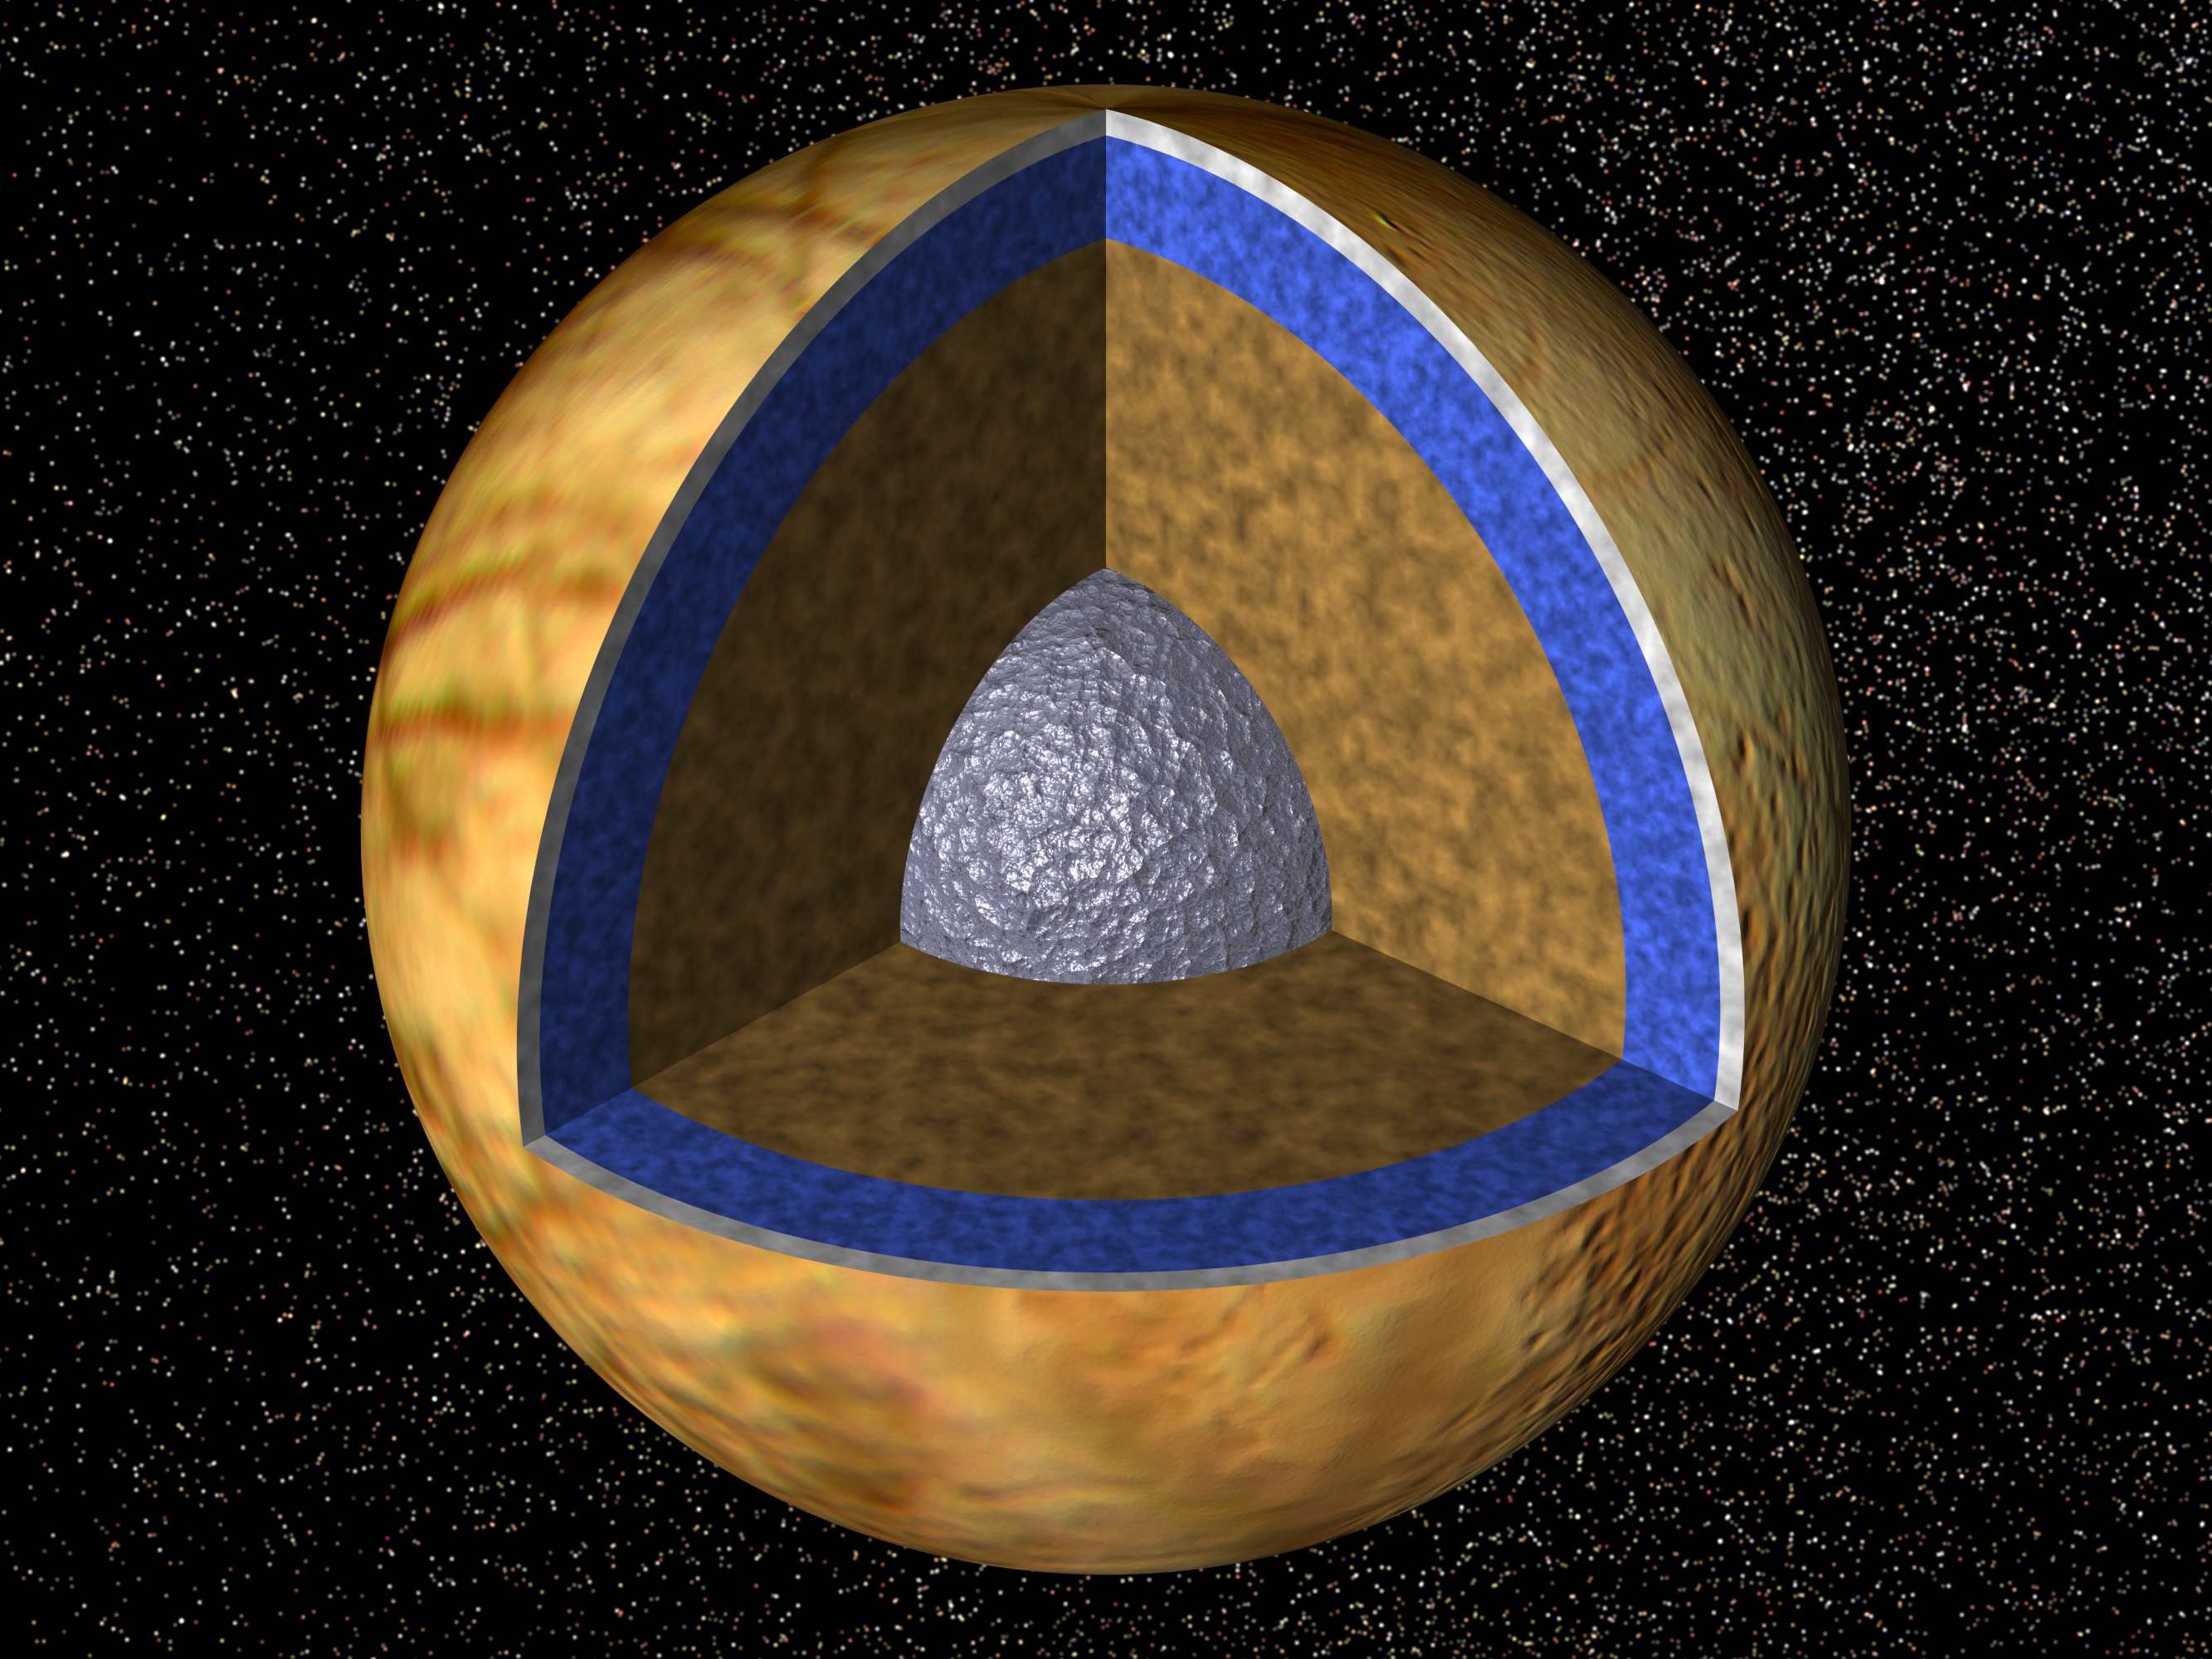

Interior of Europa

Cutaway view of the possible internal structure of Europa The surface of the satellite is a mosaic of images obtained in 1979 by NASA’s Voyager spacecraft. The interior characteristics are inferred from gravity field and magnetic field measurements by NASA’s Galileo spacecraft. Europa’s radius is 1565 km, not too much smaller than our Moon’s radius. Europa has a metallic (iron, nickel) core (shown in gray) drawn to the correct relative size. The core is surrounded by a rock shell (shown in brown). The rock layer of Europa (drawn to correct relative scale) is in turn surrounded by a shell of water in ice or liquid form (shown in blue and white and drawn to the correct relative scale). The surface layer of Europa is shown as white to indicate that it may differ from the underlying layers. Galileo images of Europa suggest that a liquid water ocean might now underlie a surface ice layer several to ten kilometers thick. However, this evidence is also consistent with the existence of a liquid water ocean in the past. It is not certain if there is a liquid water ocean on Europa at present.

The Jet Propulsion Laboratory, Pasadena, CA manages the mission for NASA’s Office of Space Science, Washington, DC.

Credit: NASA/JPL